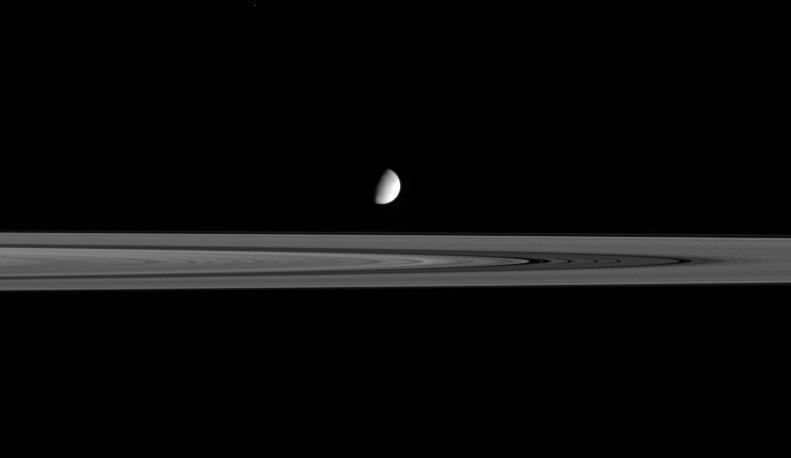

Iceball Among Snowballs

The moon Enceladus seems to hover above the outer reaches of Saturn’s B ring. Below and to the right of Enceladus, four faint bands lie in the center of the dark Cassini Division.

Recently, scientists have speculated that the particles that make up the dense B and A rings might be more like fluffy snowballs than hard ice cubes. The conclusion is based on temperature data obtained by the Cassini spacecraft.

Enceladus’ diameter is 505 kilometers (314 miles). The icy moon is on the near side of the rings in this view.

This image was taken in visible light with the Cassini spacecraft narrow-angle camera on Sept. 15, 2005, at a distance of approximately 2.3 million kilometers (1.4 million miles) from Enceladus. The image scale is 14 kilometers (9 miles) per pixel on Enceladus.

The Cassini-Huygens mission is a cooperative project of NASA, the European Space Agency and the Italian Space Agency. The Jet Propulsion Laboratory, a division of the California Institute of Technology in Pasadena, manages the mission for NASA’s Science Mission Directorate, Washington, D.C. The Cassini orbiter and its two onboard cameras were designed, developed and assembled at JPL. The imaging operations center is based at the Space Science Institute in Boulder, Colo.

Credit: NASA/JPL/Space Science Institute